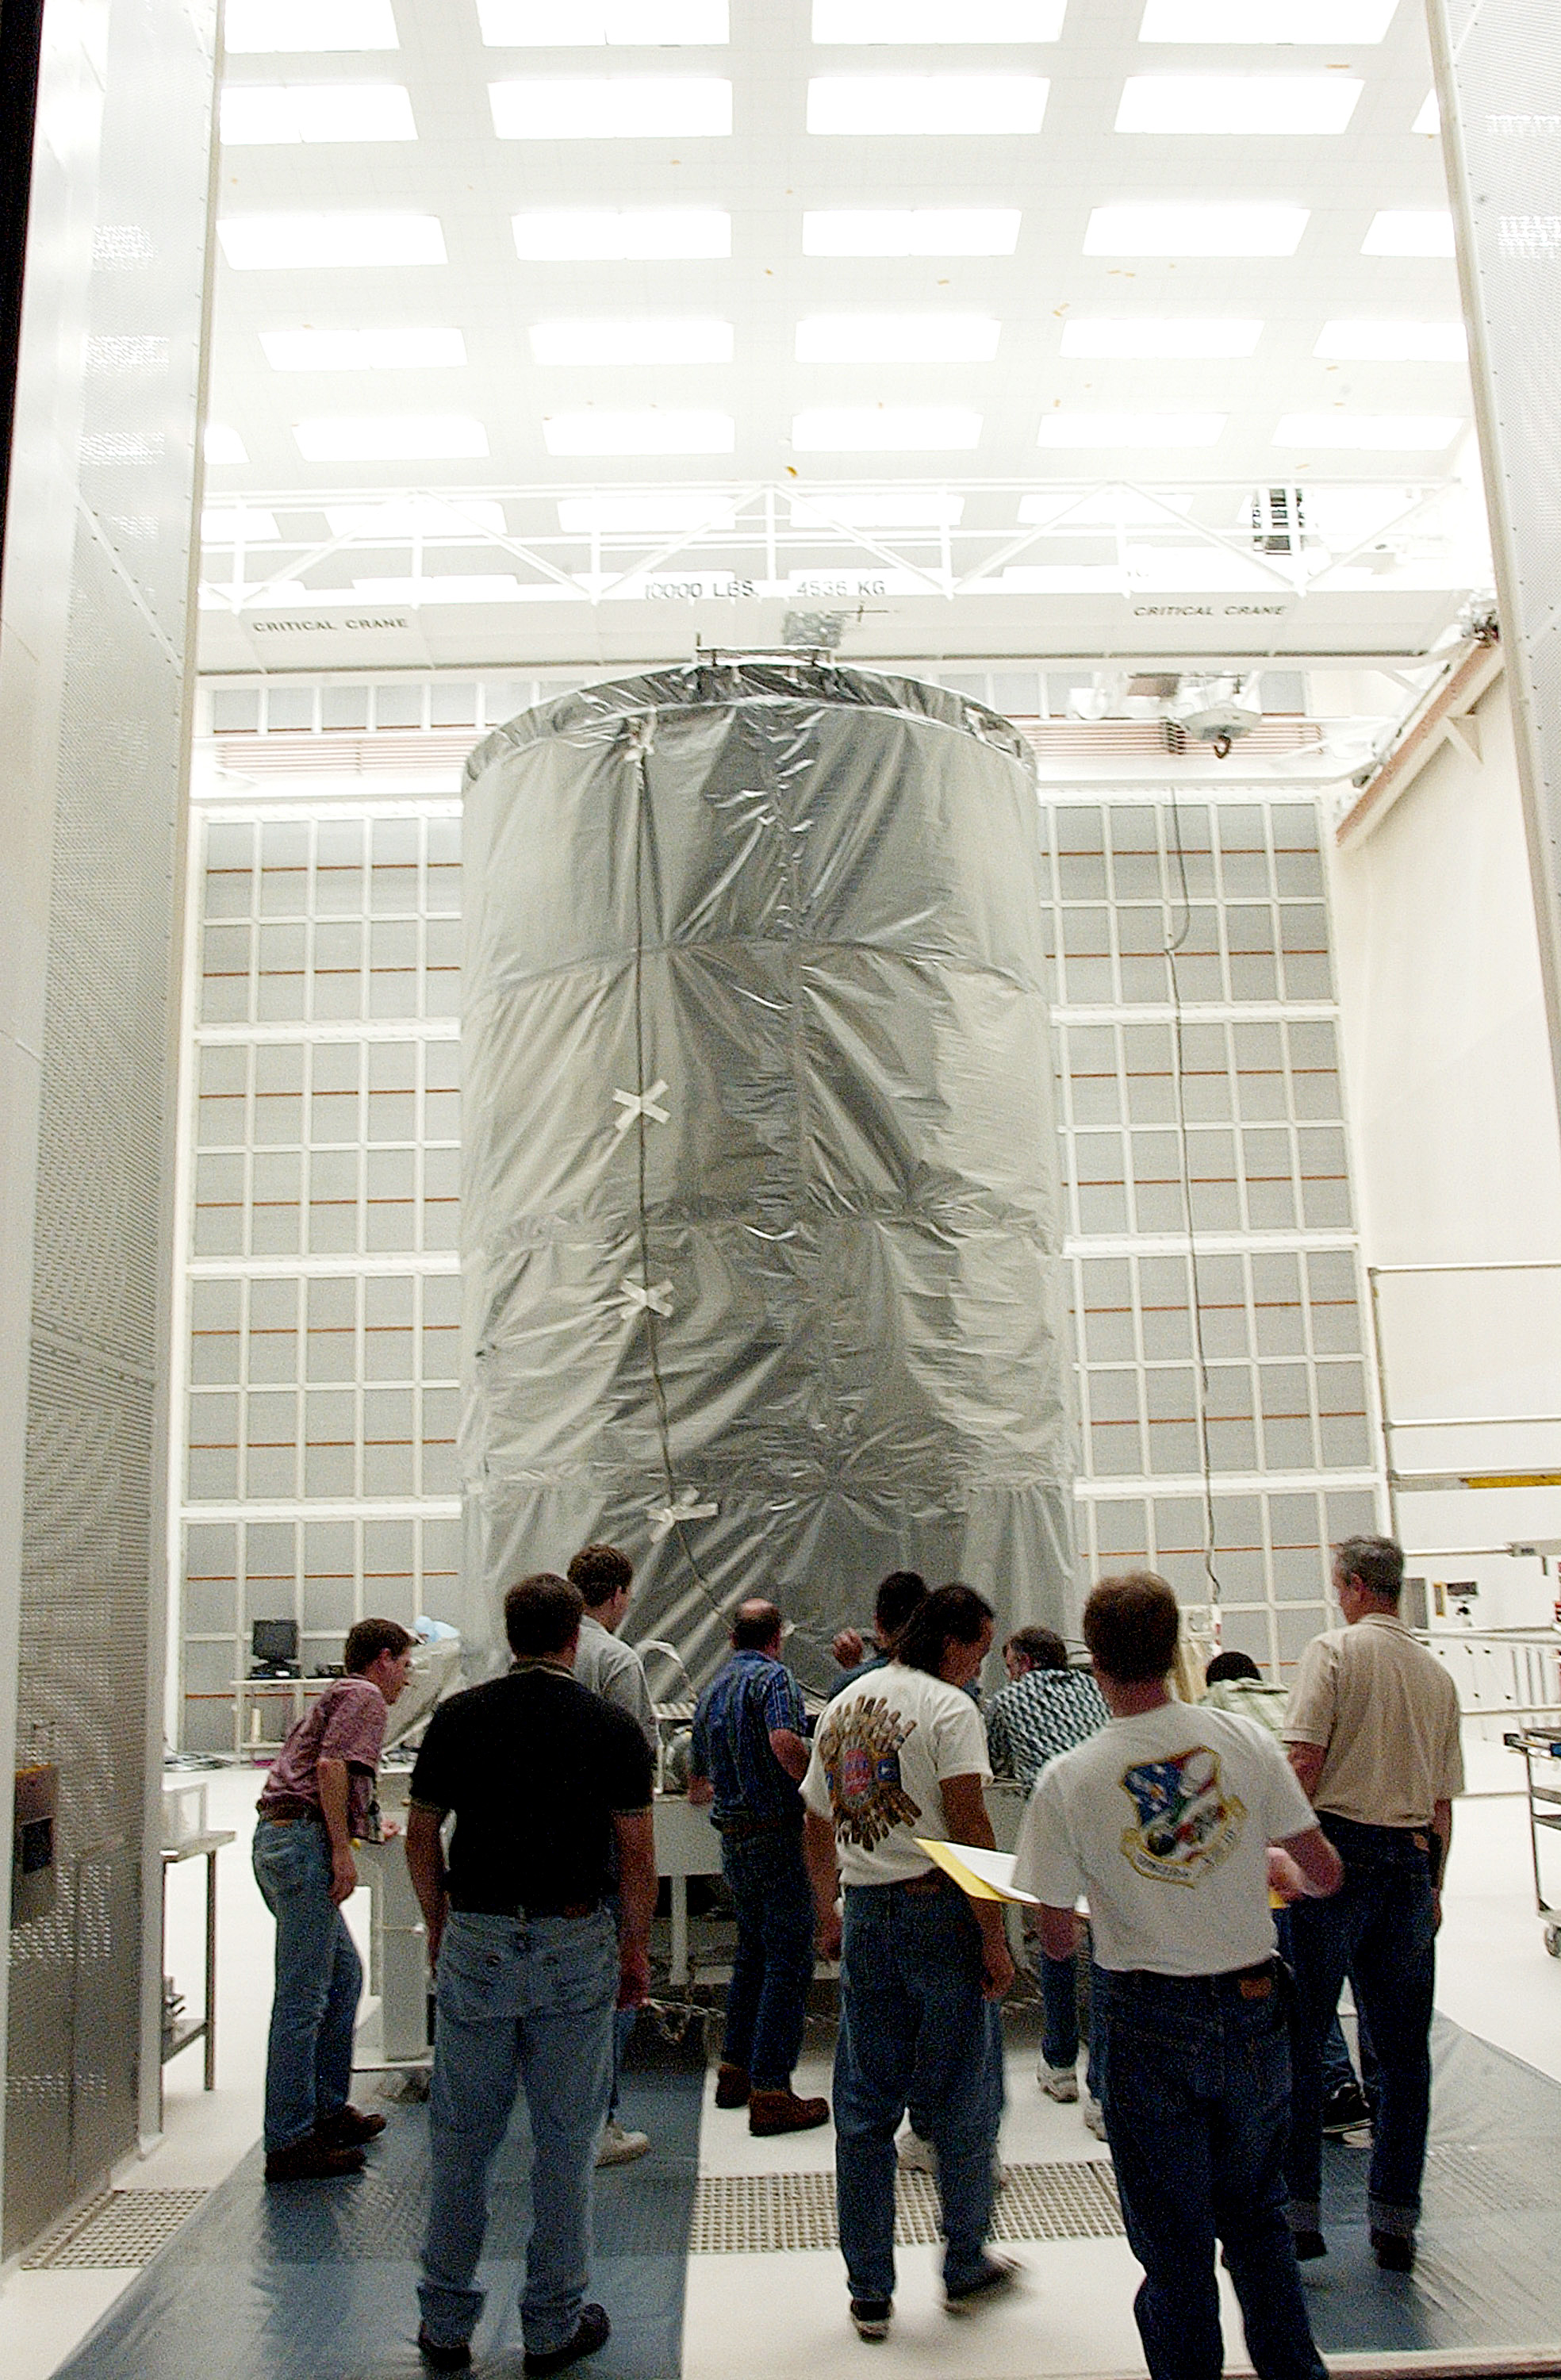

First Launch Attempt

The Spitzer Space Telescope was enclosed in a protective canister, transferred to the top of a Delta II rocket, but not launched due to engineering concerns that delayed the launch. The rocket initially meant to launch Spitzer was then used for a Mars mission, which had a more restricted launch window, and the Spitzer launch was delayed until August 25, 2003.

Credit: NASA/KSC